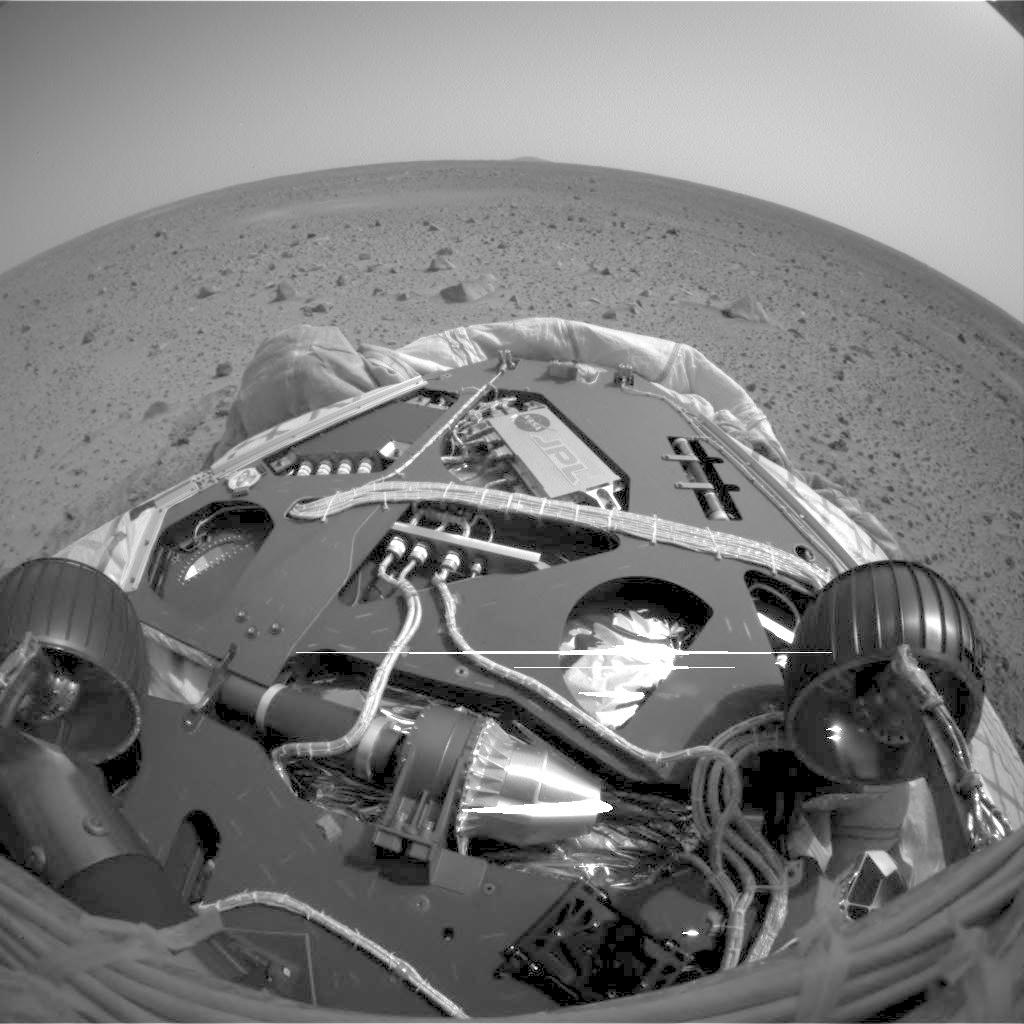

Turning on Mars

This image, taken on Mars, shows the view from the front hazard avoidance cameras on the Mars Exploration Rover Spirit after the rover has backed up 25 centimeters (10 inches) and turned 45 degrees clockwise. This maneuver is the first step in a 3-point turn that will rotate the rover 115 degrees to face the rear direction and drive off a rear side lander petal. Note that the view in this image matches that of the image taken during rehearsal of this maneuver in the JPL testbed.

Credit: NASA/JPL